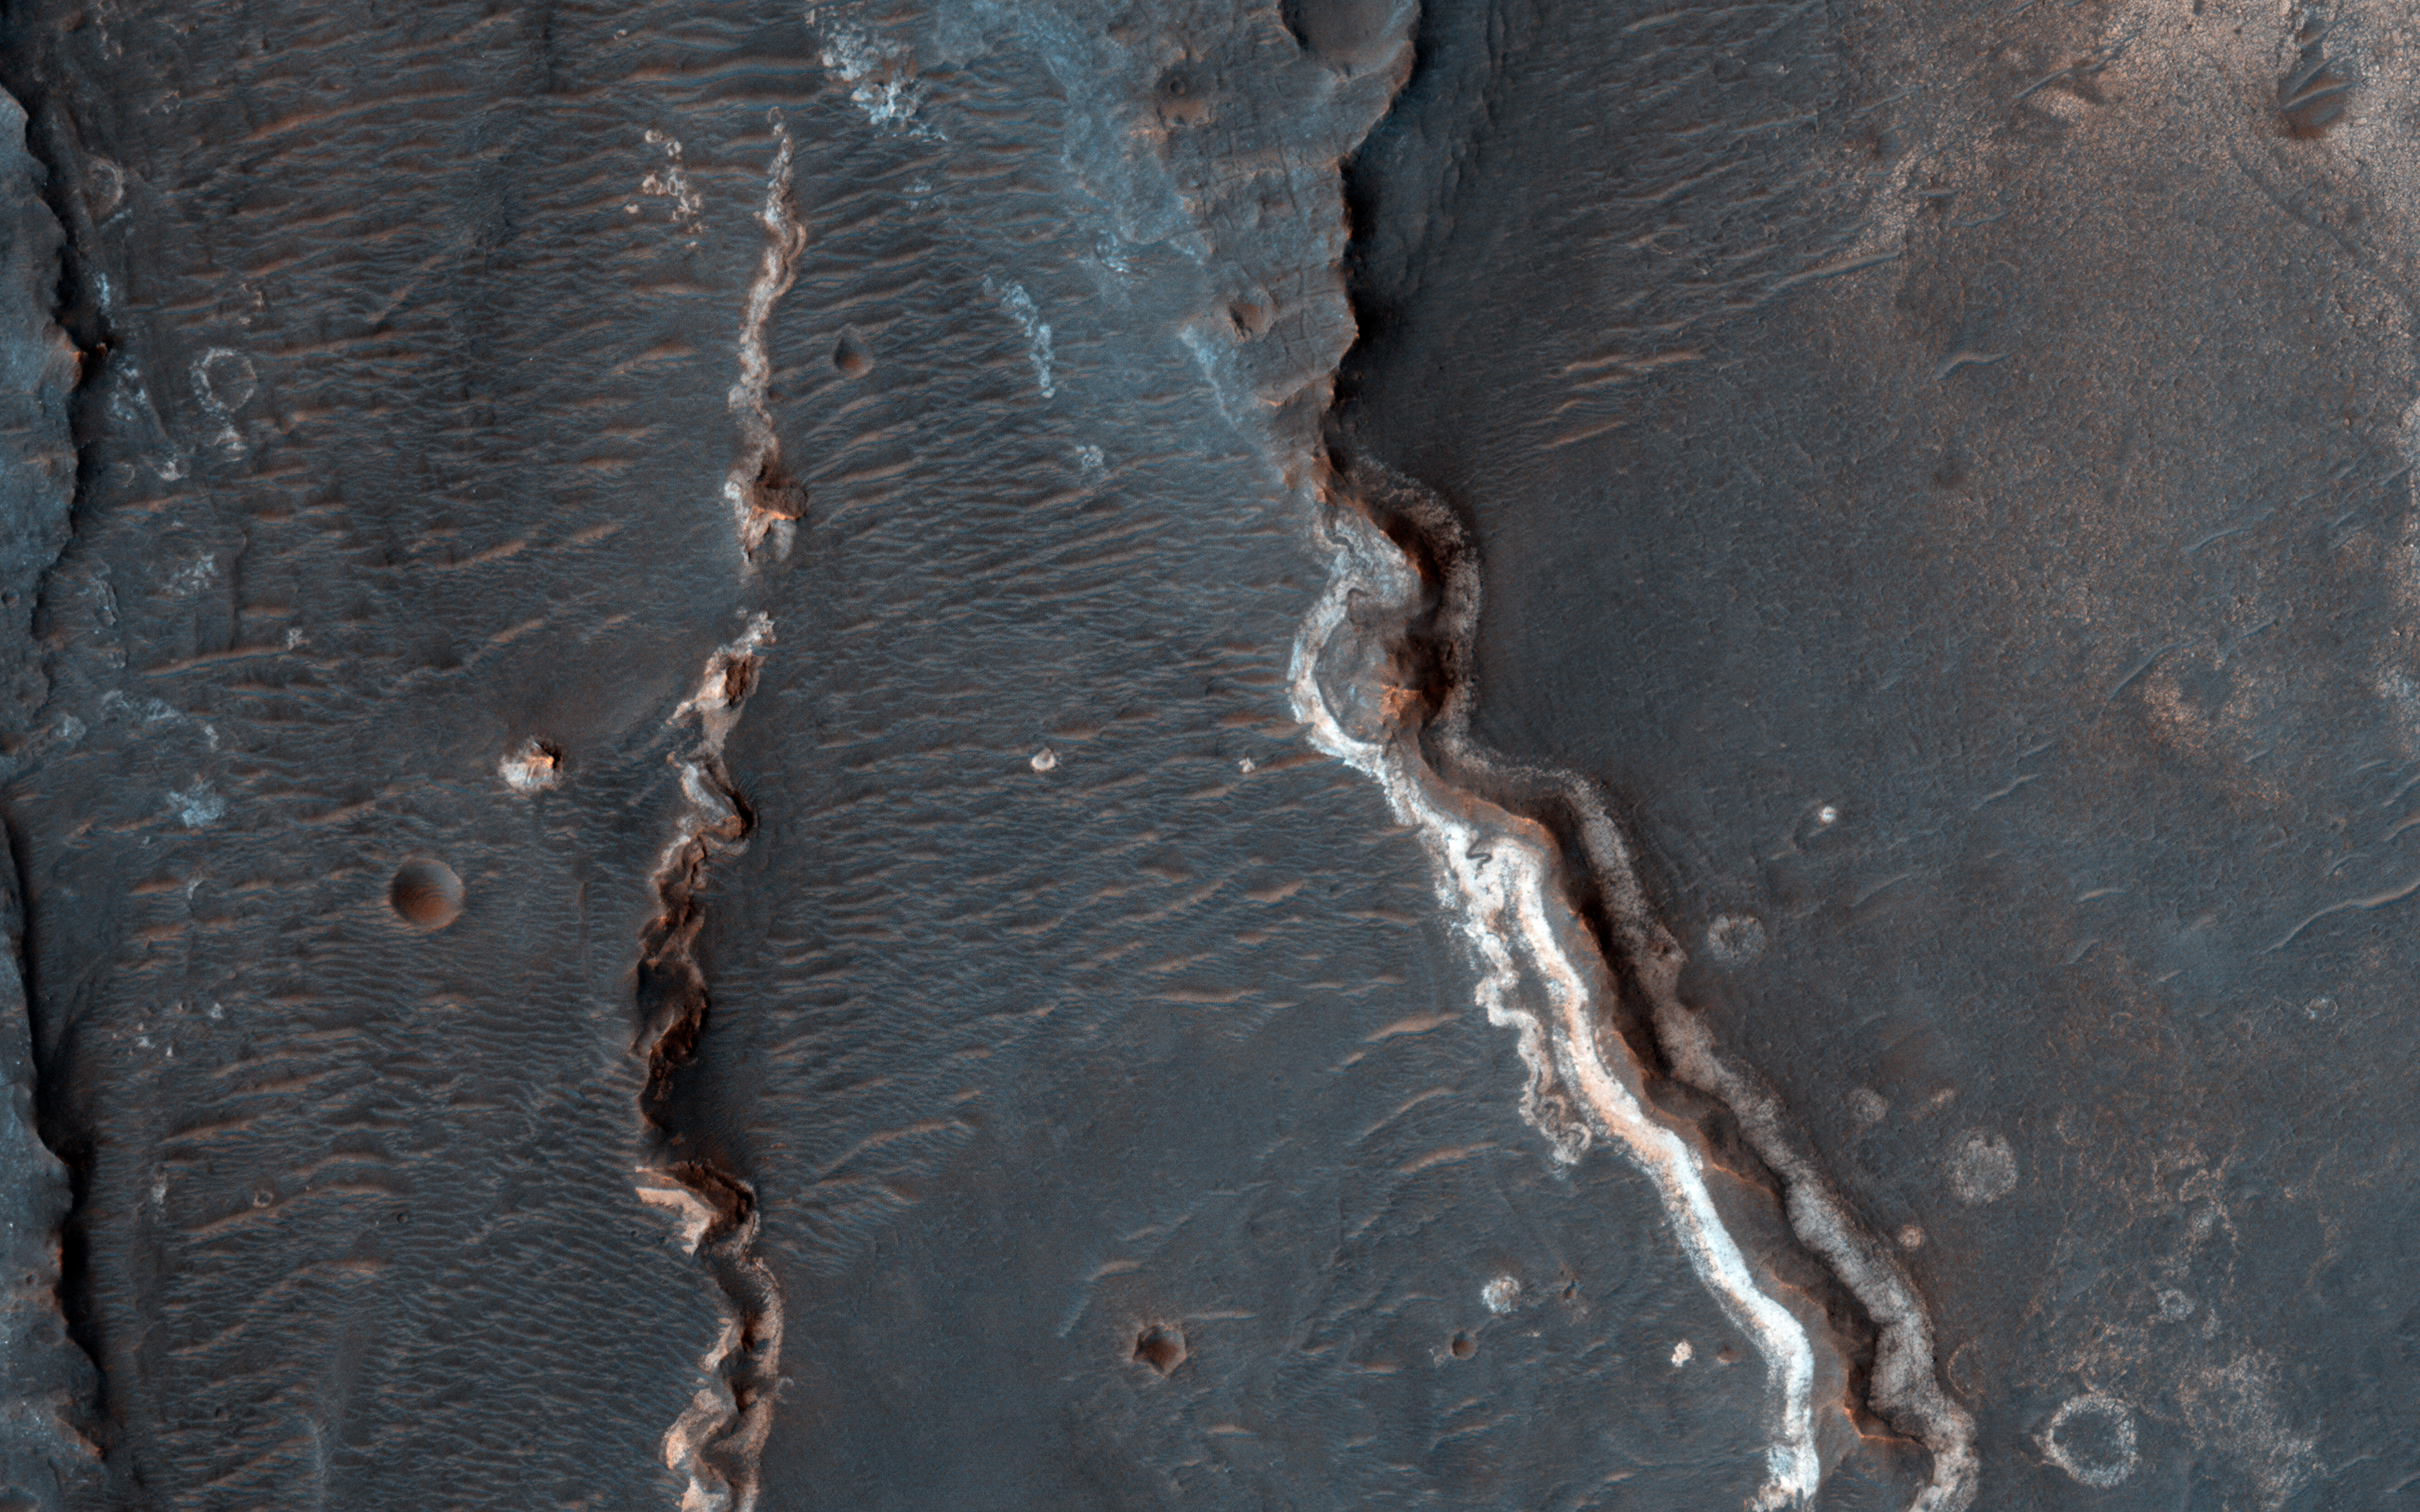

Possible Fluvial Features in Golden Crater

This observation shows an interesting crater floor with what appear to be inverted channels, rounded lobe-like landforms, and light-toned layered deposits along the southern portion of the crater wall.

High resolution can help study the layers, with an enhanced-color image showing us any variations in composition between those light-toned layers and the darker-toned surfaces.

This caption is based on the original science rationale.

This is a stereo pair with ESP_031005_1575.

The University of Arizona, Tucson, operates HiRISE, which was built by Ball Aerospace & Technologies Corp., Boulder, Colo. NASA’s Jet Propulsion Laboratory, a division of the California Institute of Technology in Pasadena, manages the Mars Reconnaissance Orbiter Project for NASA’s Science Mission Directorate, Washington.

Credit: NASA/JPL-Caltech/University of Arizona